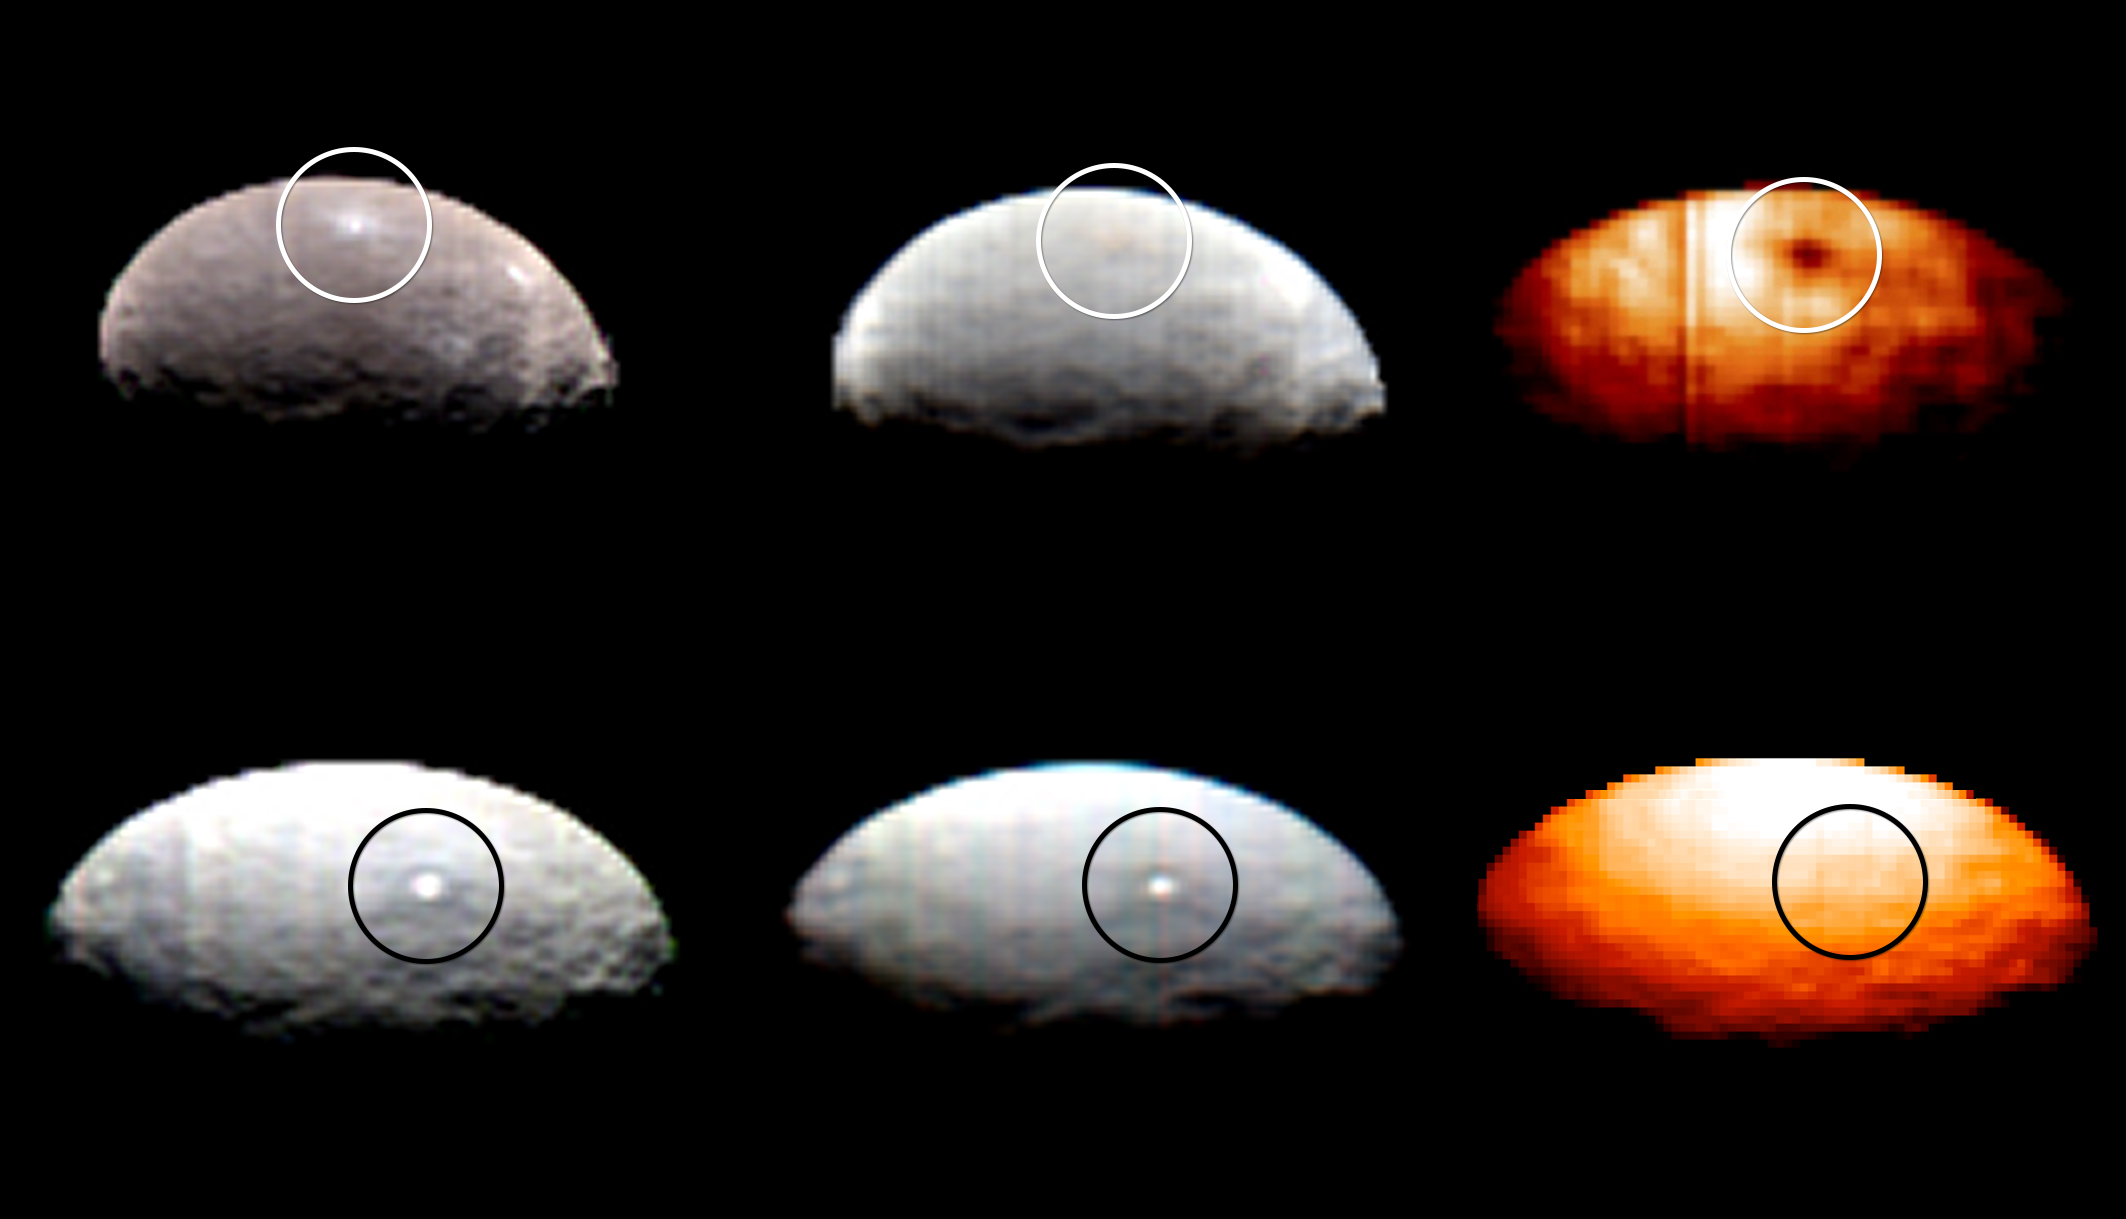

Dawn VIR Images of Ceres

These images, from Dawn’s visible and infrared mapping spectrometer (VIR), highlight two regions on Ceres containing bright spots. The top images feature a bright spot scientists have labeled “1” (located at around 4 degrees north, 8 degrees east on Ceres’ surface); the bottom images feature the spot labeled “5” (located at around 20 degrees north, 240 degrees east). Spot 5 actually contains two spots, which are the brightest on Ceres.

Each row shows Ceres’ surface at different wavelengths. At left are images taken in visible light, close to wavelengths seen by the human eye. The center images show the same regions of Ceres in wavelengths shifted to the infrared range. The two images at right show Ceres in thermal infrared, where brighter colors represent higher temperatures.

During Dawn’s arrival at Ceres, VIR has been examining the relative temperatures of features on the dwarf planet’s surface. Preliminary examination suggests that region 1 is cooler than the rest of Ceres’ surface, but region 5 appears to be located in a region that is similar in temperature to its surroundings.

The images were captured on February 19, 2015, when Dawn was nearly 29,000 miles (46,000 kilometers) from Ceres. Image scale on Ceres is about 7 miles (11 kilometers) per pixel.

The Dawn mission is managed by NASA’s Jet Propulsion Laboratory, Pasadena, California, for NASA’s Science Mission Directorate in Washington. Dawn is a project of the directorate’s Discovery Program, managed by NASA’s Marshall Space Flight Center in Huntsville, Alabama. The University of California, Los Angeles, is responsible for overall Dawn mission science. Orbital ATK, Inc., in Dulles, Virginia, designed and built the spacecraft. The German Aerospace Center, the Max Planck Institute for Solar System Research, the Italian Space Agency and the Italian National Astrophysical Institute are international partners on the mission team.The Dawn mission is managed by NASA’s Jet Propulsion Laboratory, Pasadena, California, for NASA’s Science Mission Directorate in Washington. Dawn is a project of the directorate’s Discovery Program, managed by NASA’s Marshall Space Flight Center in Huntsville, Alabama. The University of California, Los Angeles, is responsible for overall Dawn mission science. Orbital ATK, Inc., in Dulles, Virginia, designed and built the spacecraft. The German Aerospace Center, the Max Planck Institute for Solar System Research, the Italian Space Agency and the Italian National Astrophysical Institute are international partners on the mission team.

Credit: NASA/JPL-Caltech/UCLA/ASI/INAF